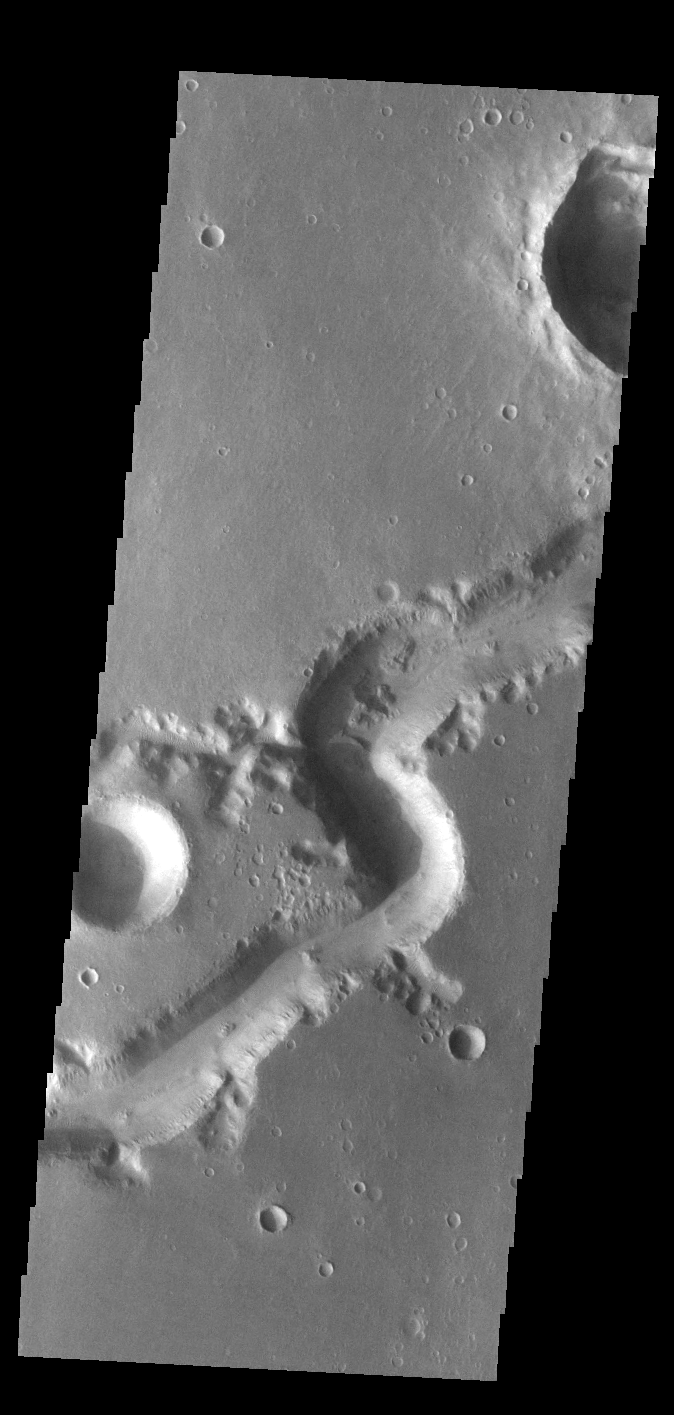

Nirgal Vallis

Today’s VIS image shows a small section of Nirgal Valles. Located in Noachis Terra, Nirgal Valles is 610km long (379 miles).

Credit: NASA/JPL-Caltech/ASU